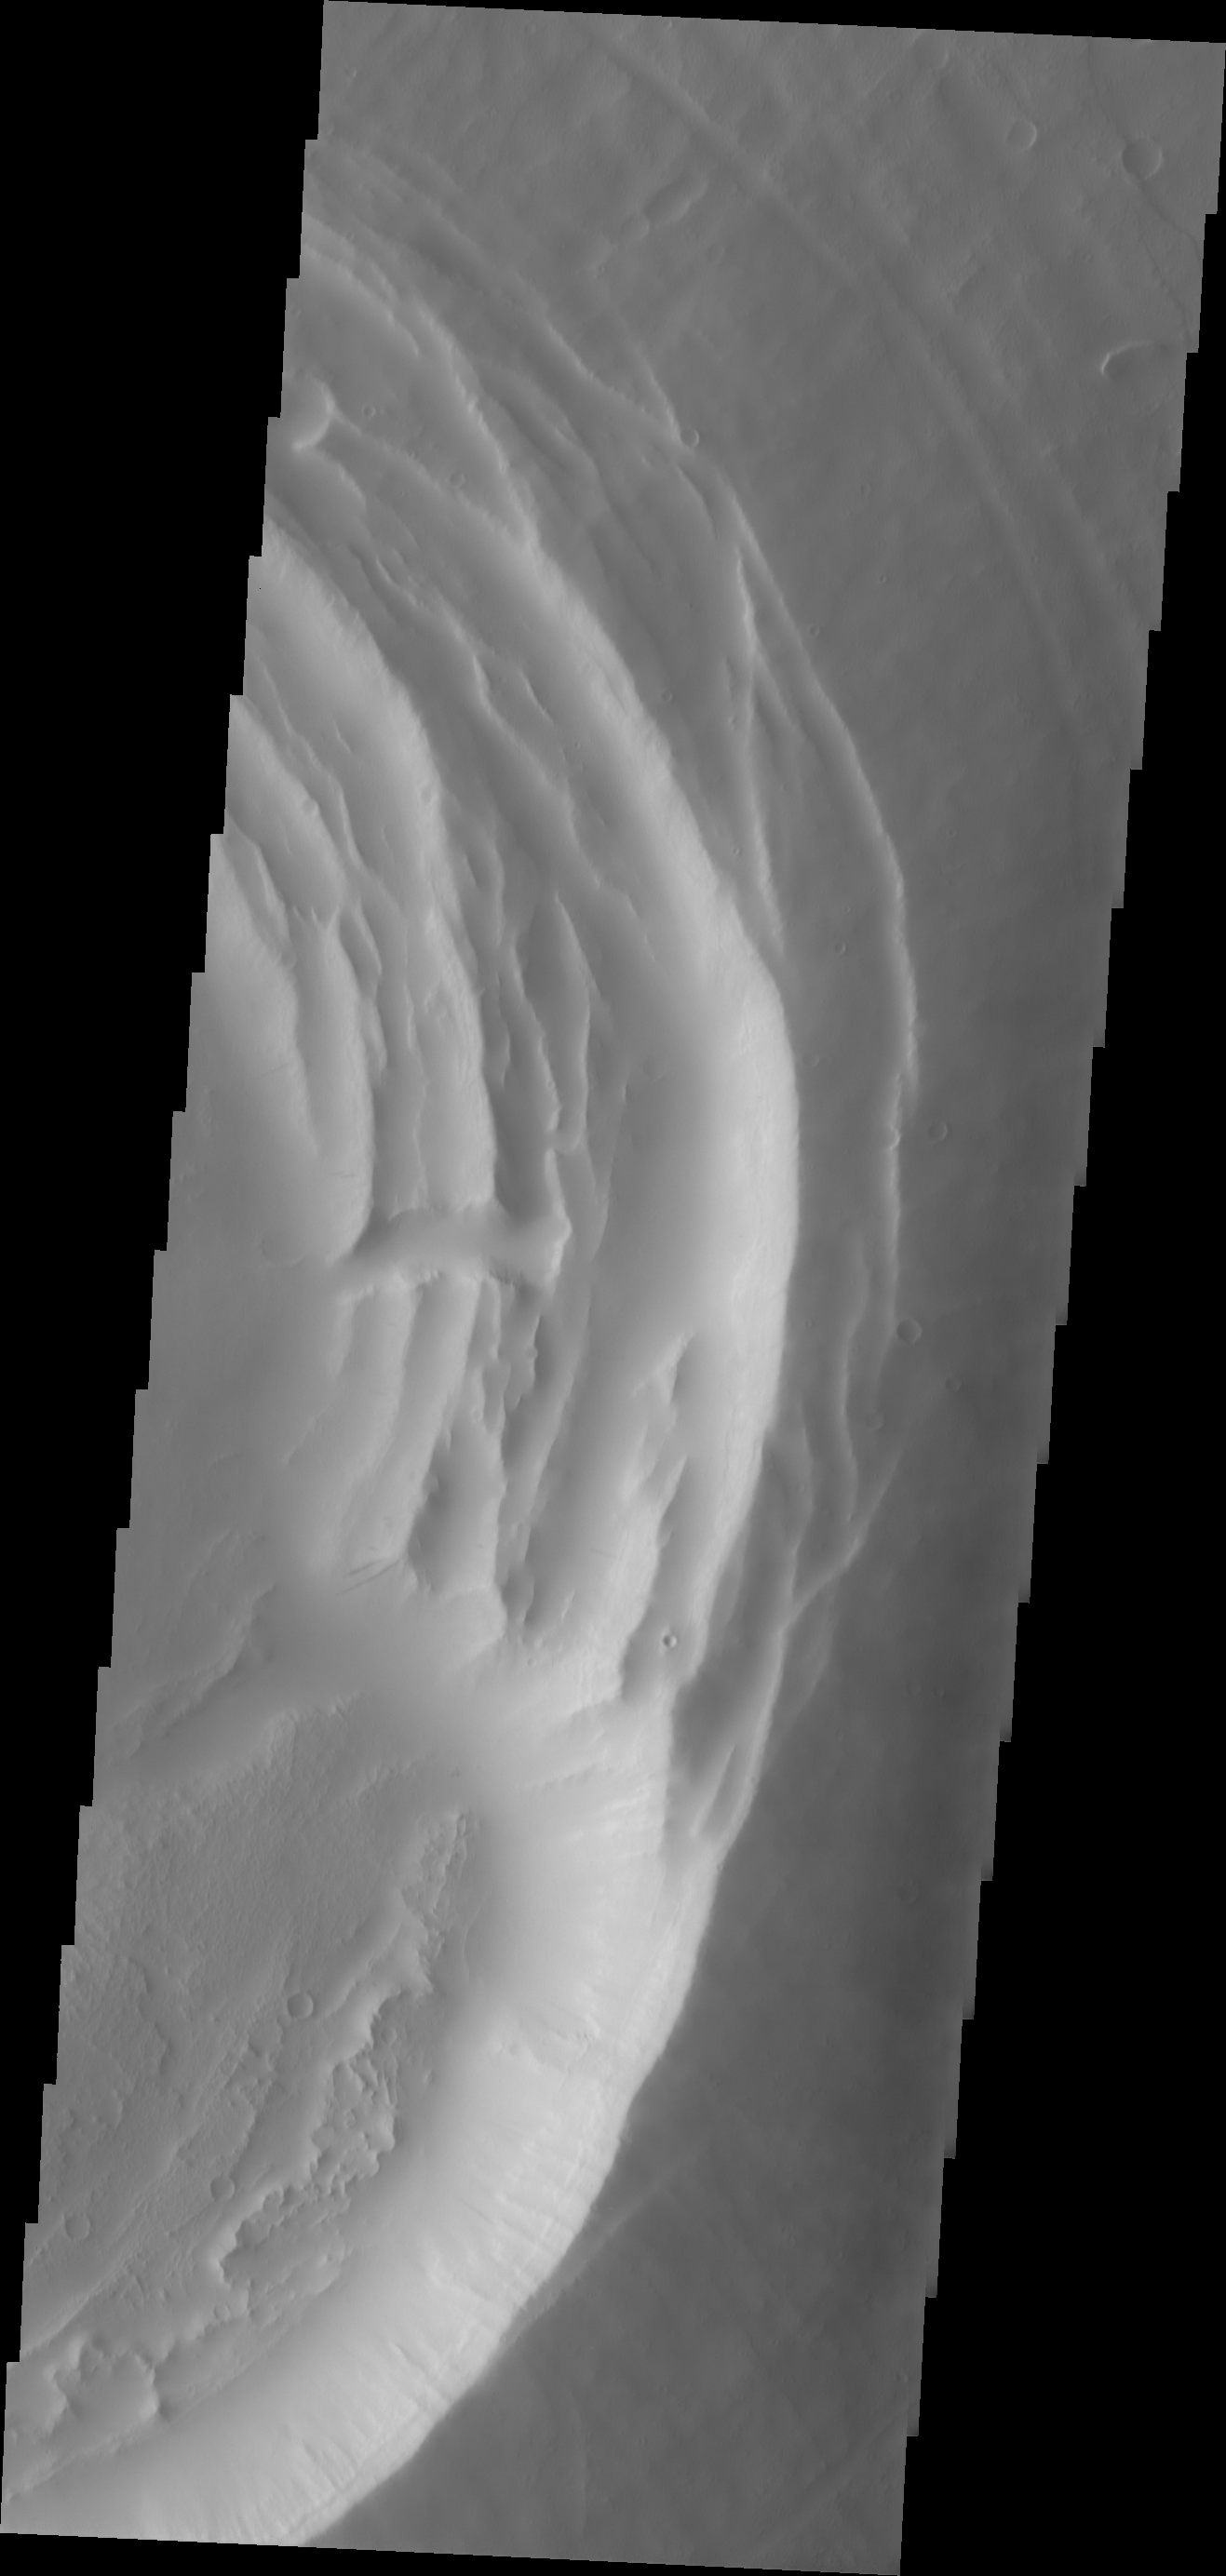

Biblis Patera

This VIS image shows the summit of Biblis Patera.

Image information: VIS instrument. Latitude 2.4N, Longitude 236.6E. 18 meter/pixel resolution.

Please see the THEMIS Data Citation Note for details on crediting THEMIS images.

Note: this THEMIS visual image has not been radiometrically nor geometrically calibrated for this preliminary release. An empirical correction has been performed to remove instrumental effects. A linear shift has been applied in the cross-track and down-track direction to approximate spacecraft and planetary motion. Fully calibrated and geometrically projected images will be released through the Planetary Data System in accordance with Project policies at a later time.

NASA’s Jet Propulsion Laboratory manages the 2001 Mars Odyssey mission for NASA’s Office of Space Science, Washington, D.C. The Thermal Emission Imaging System (THEMIS) was developed by Arizona State University, Tempe, in collaboration with Raytheon Santa Barbara Remote Sensing. The THEMIS investigation is led by Dr. Philip Christensen at Arizona State University. Lockheed Martin Astronautics, Denver, is the prime contractor for the Odyssey project, and developed and built the orbiter. Mission operations are conducted jointly from Lockheed Martin and from JPL, a division of the California Institute of Technology in Pasadena.

Credit: NASA/JPL/ASU